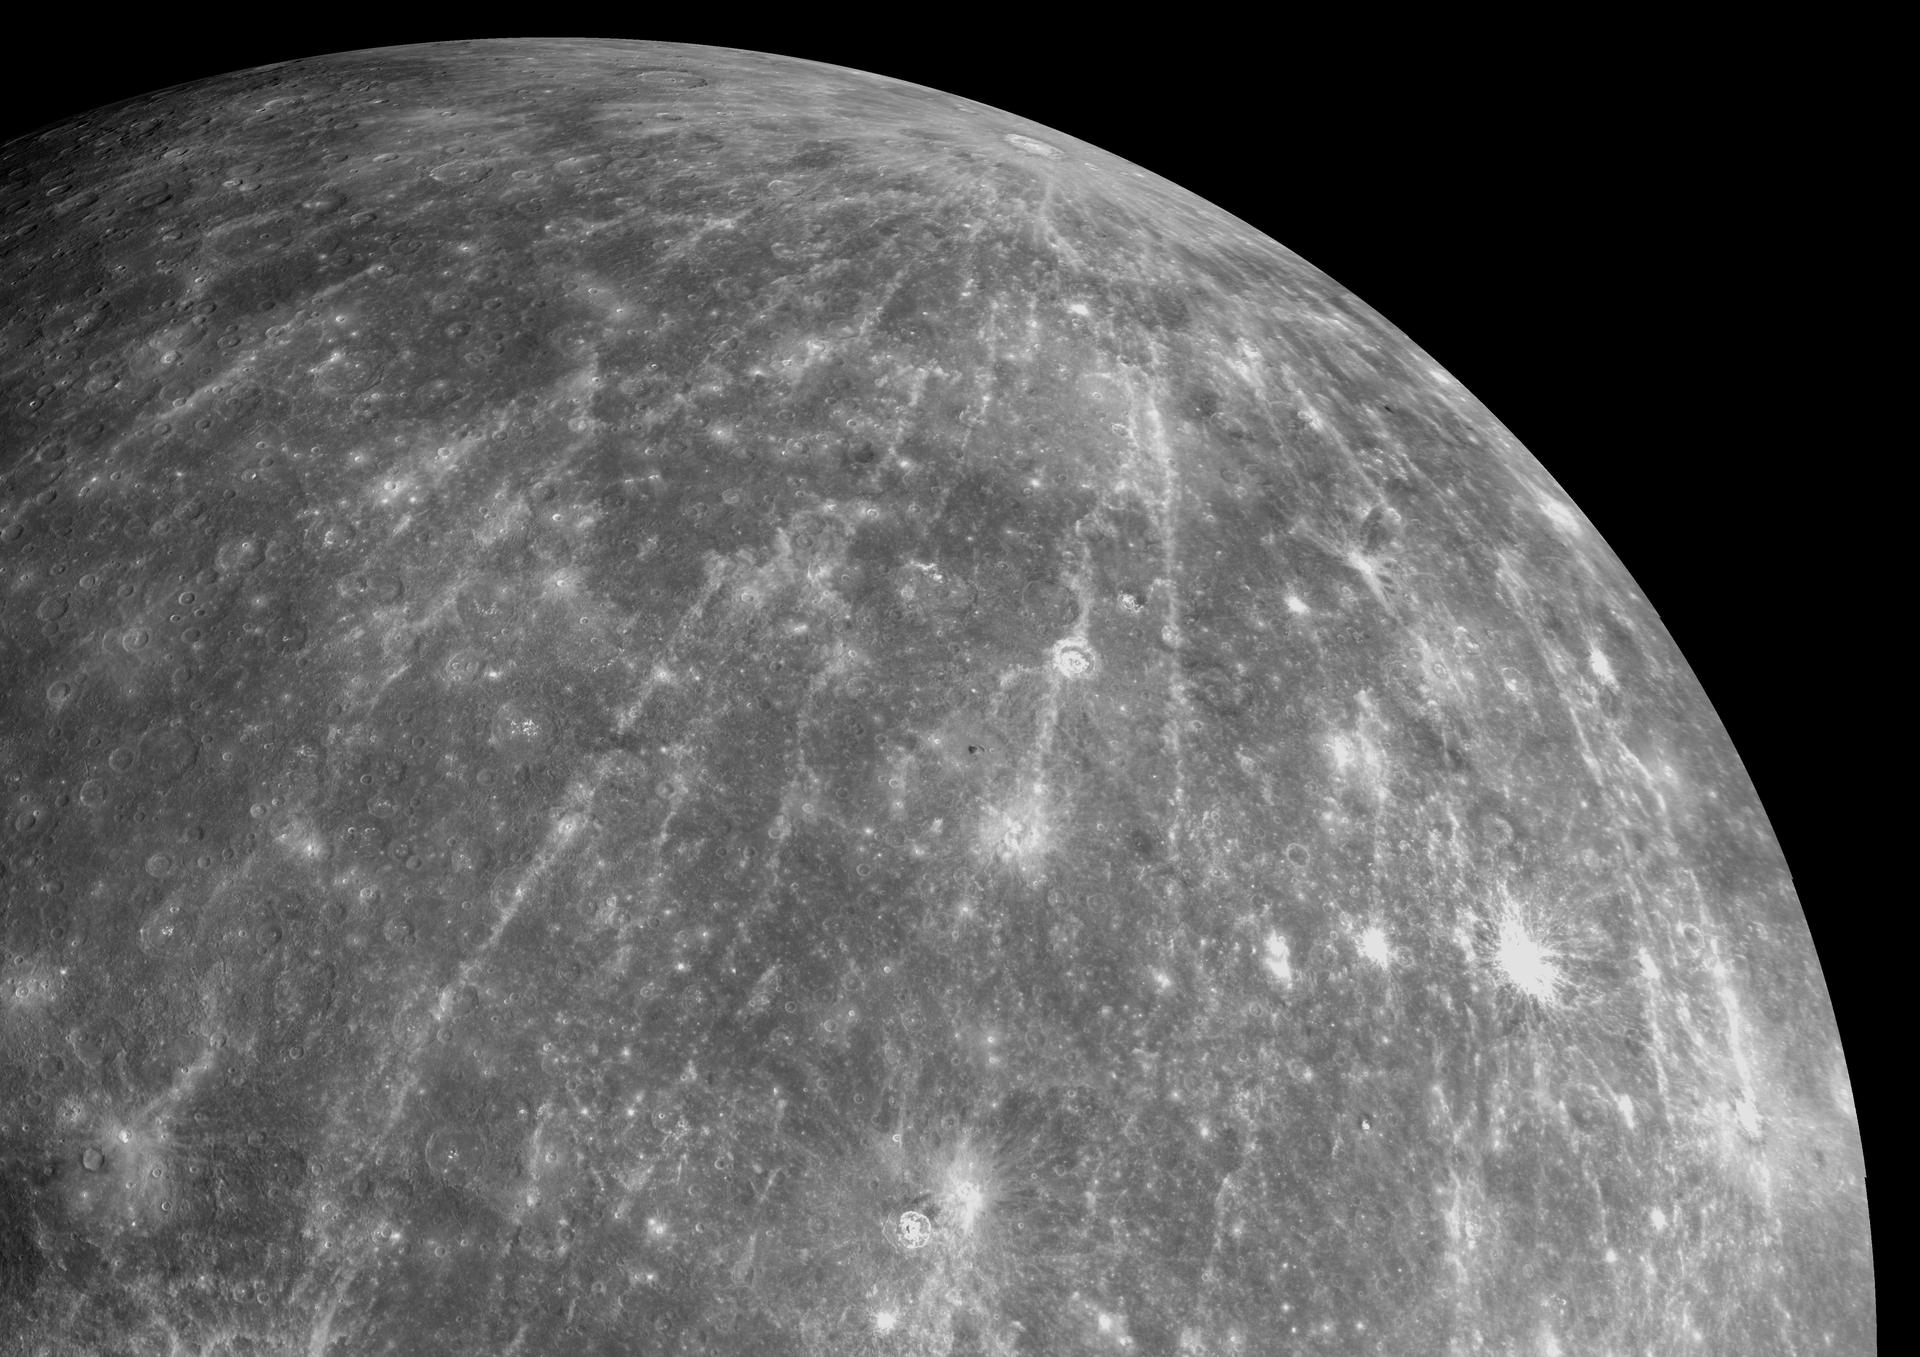

The Impressive Rays of Hokusai

This mosaic of NAC images shows the impact crater Hokusai, located on Mercury at a latitude of 58°N. The crater has an impressive system of rays, which extend as much as a thousand kilometers (more than 600 miles) across the planet and are the longest that have yet been identified on Mercury.

Such rays are formed when an impact excavates material from beneath the surface and throws that material outward from the crater. These bright rays, consisting of both ejecta and secondary craters that form when the ejected material re-impacts the surface, slowly begin to fade as they are exposed to the harsh space environment. Mercury and other airless planetary bodies are being constantly bombarded with micrometeoroids and energetic ions, producing an effect known as space weathering. Craters with bright rays are thought to be relatively young because the rays are still visible, indicating that they have had less exposure to such weathering processes than craters that lack rays.

Although the extent of some of Hokusai’s rays have been determined, images acquired during MESSENGER’s three Mercury flybys have not yet shown all of Hokusai’s rays. During MESSENGER’s orbital observations, which will begin in March 2011, MDIS will acquire high-resolution color images of Mercury’s entire surface. This global color map will allow the full extent of the extensive systems of rays emanating from Hokusai and other young craters to be mapped for the first time.

Date Acquired: October 6, 2008
Instrument: Narrow Angle Camera (NAC) of the Mercury Dual Imaging System (MDIS)
Scale: The diameter of Mercury is 4880 kilometers (3030 miles). Hokusai has a diameter of 95 kilometers (59 miles)

These images are from MESSENGER, a NASA Discovery mission to conduct the first orbital study of the innermost planet, Mercury. For information regarding the use of images, see the MESSENGER image use policy.

Credit: NASA/Johns Hopkins University Applied Physics Laboratory/Carnegie Institution of Washington